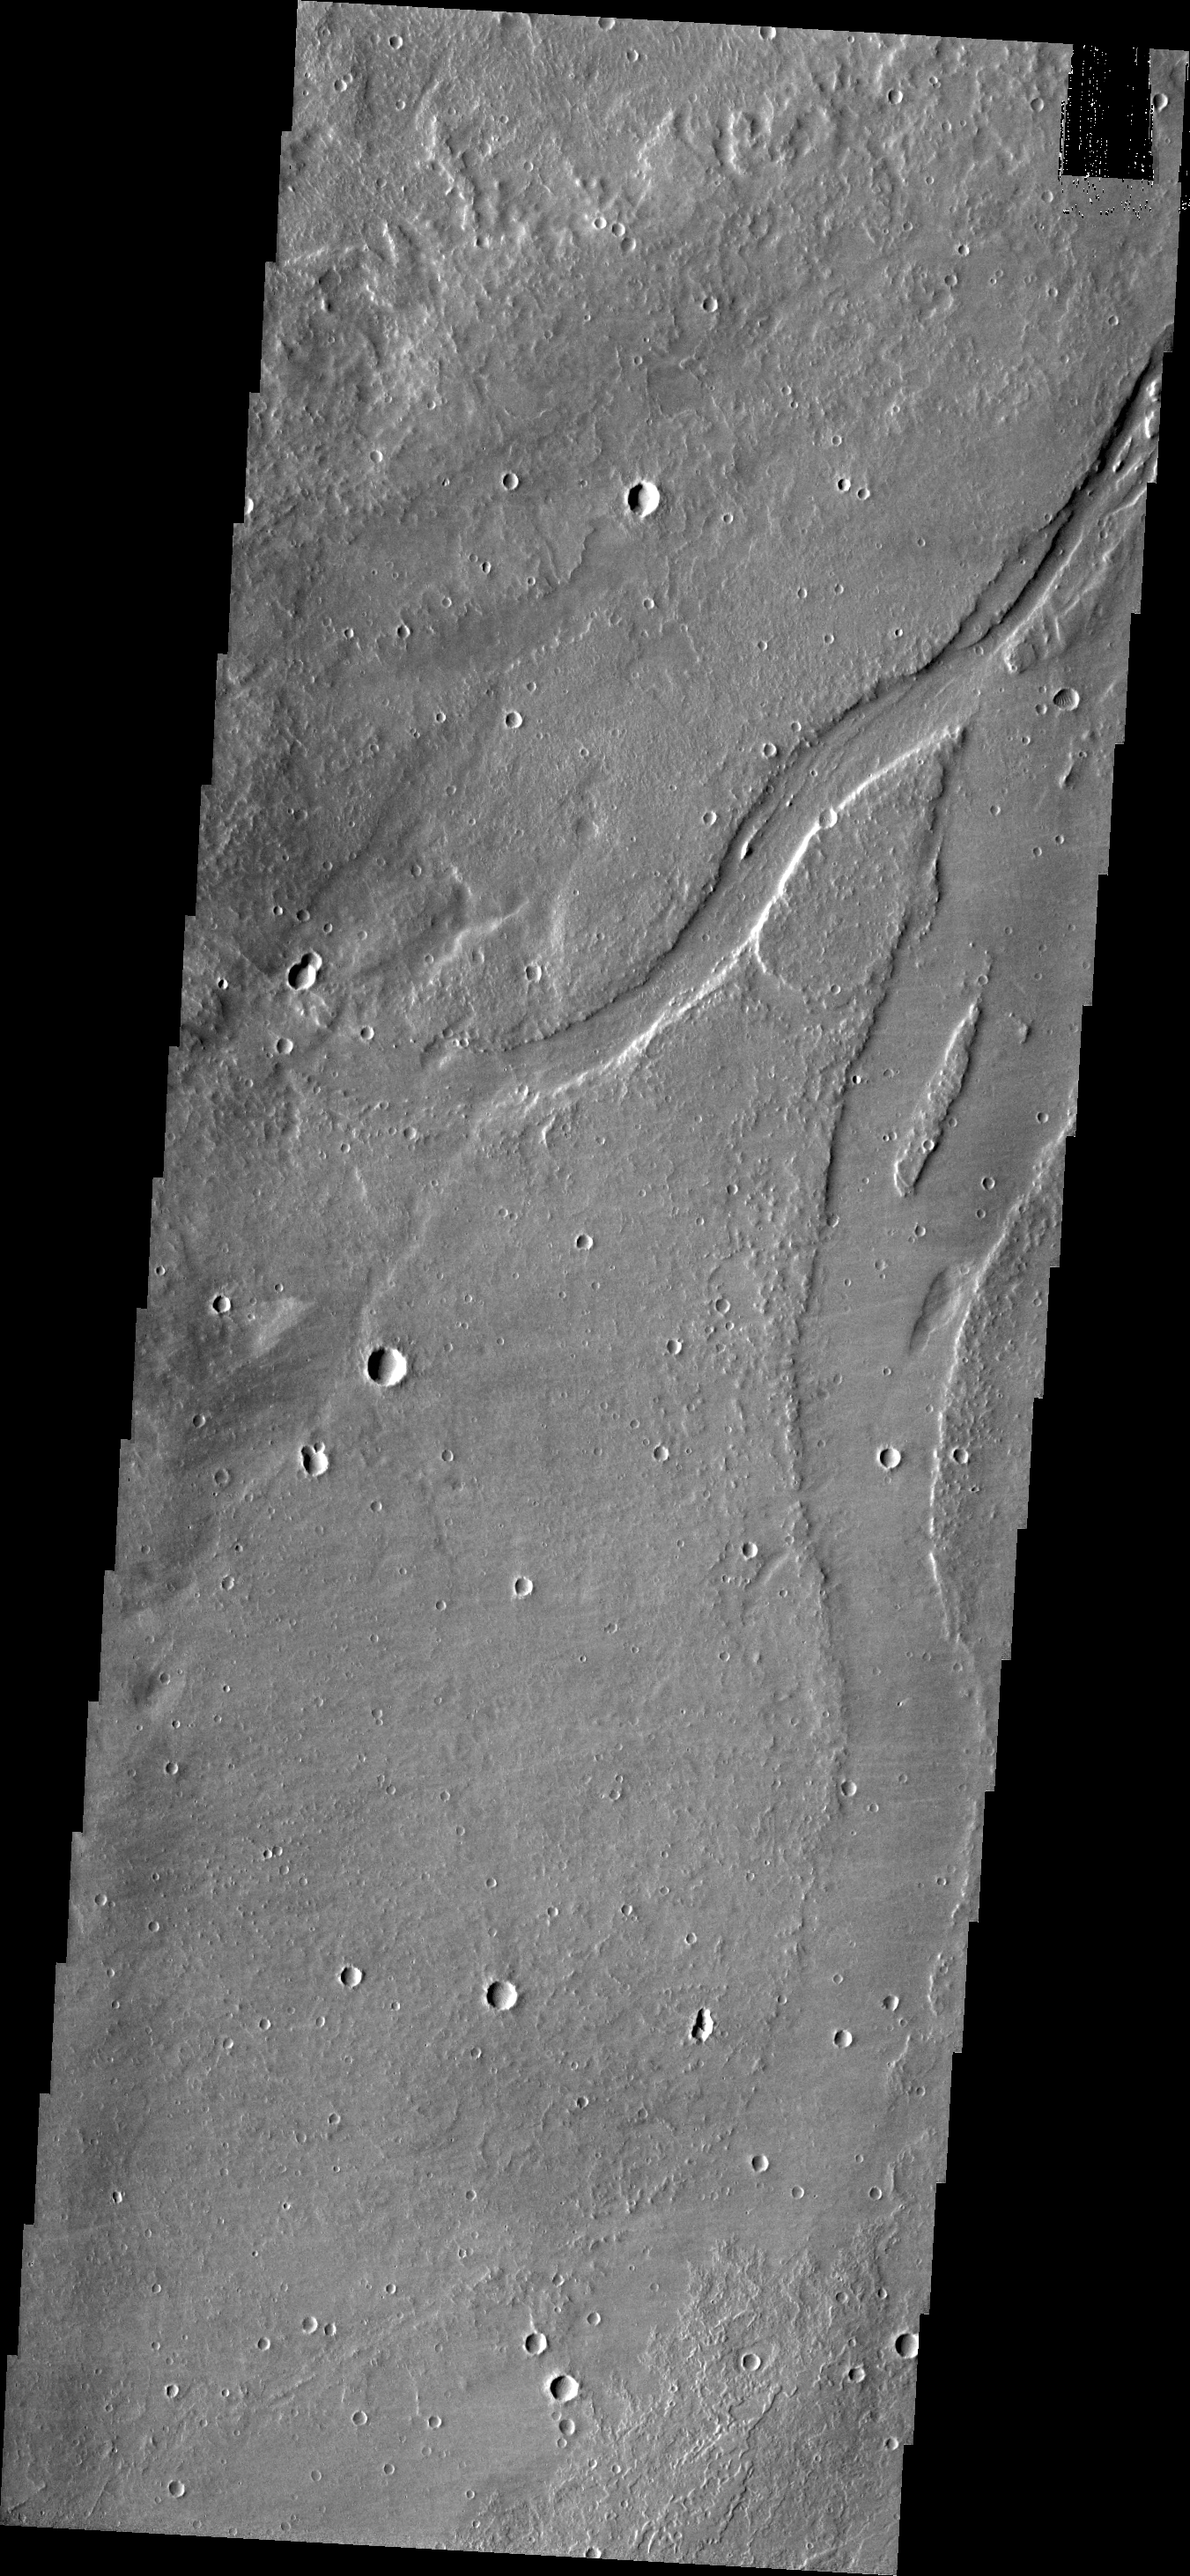

Channel

The channel on the right side of today’s VIS image is located in the volcanic plains southeast of Alba Mons.

Credit: NASA/JPL/ASU